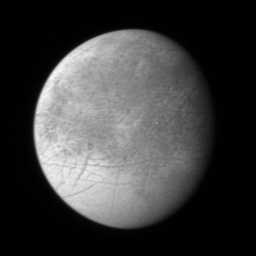

Europa

This image of Jupiter’s icy moon Europa, the first Europa image returned by New Horizons, was taken with the spacecraft’s Long Range Reconnaissance Imager (LORRI) camera at 07:19 Universal Time on February 27, from a range of 3.1 million kilometers (1.9 million miles). The longitude of the disk center is 307 degrees West and the image scale is 15 kilometers (9 miles) per pixel. This is one of a series of images designed to look for landforms near Europa’s terminator — the line dividing day and night —where low Sun angles highlight subtle topographic features.

Europa’s fractured icy surface is thought to overlie an ocean about 100 kilometers (60 miles) below the surface, and the New Horizons team will be analyzing these images for clues about the nature of the icy crust and the forces that have deformed it. Europa is about the size of Earth’s moon, with a diameter of 3,130 kilometers (1.945 miles).

This is one of a handful of images of the Jupiter system already returned by New Horizons during its close approach to Jupiter. Most of the data being gathered by the spacecraft are stored onboard and will be downlinked to Earth during March and April 2007.

Credit: NASA/Johns Hopkins University Applied Physics Laboratory/Southwest Research Institute